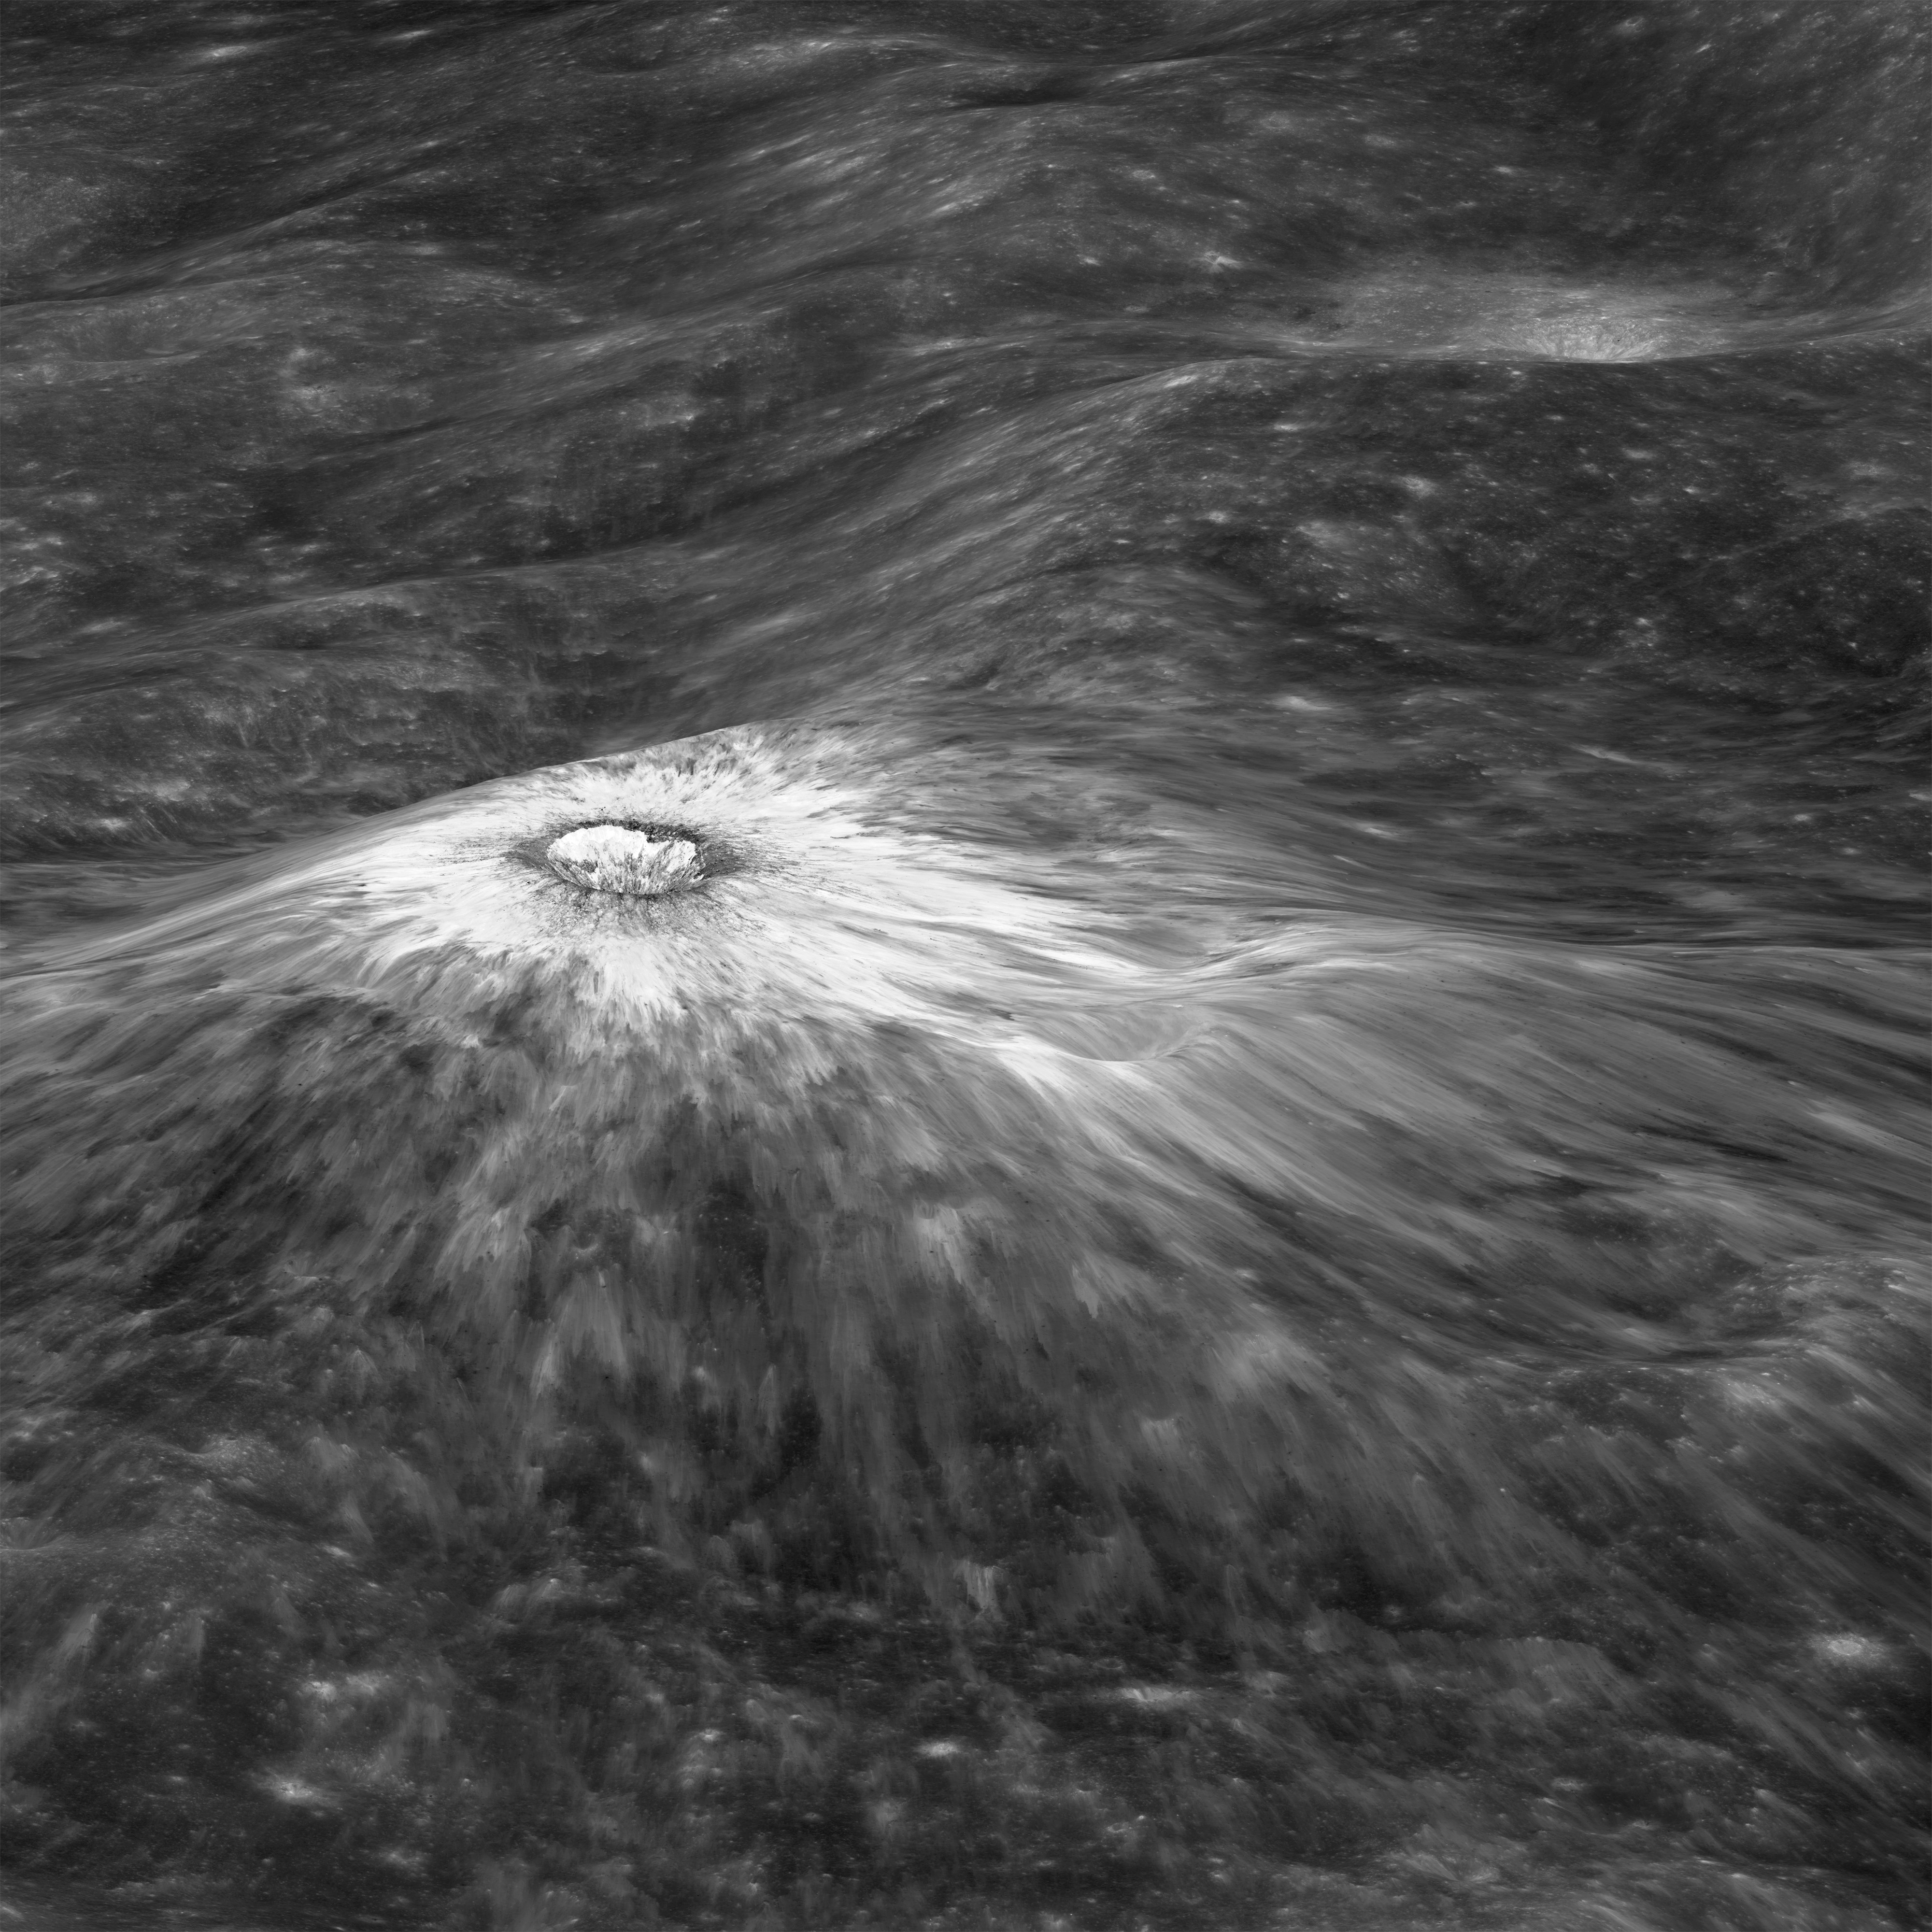

Chappy Oblique

Looking east to west across the rim and down into Chaplygin crater reveals this beautiful example of a fresh young crater and its perfectly preserved ejecta blanket. The delicate patterns of flow across, over, and down local topography clearly show that ejecta traveled as a ground hugging flow for great distances, rather than simply being tossed out on a ballistic trajectory. Very near the rim lies a dark, lacy, discontinuous crust of now frozen impact melt. Clearly this dark material is on top of the bright material so it was the very last material ejected from the crater. The melt was formed as the tremendous energy of impact was converted to heat and the lunar crust was melted at the impact point. As the crater rebounded and material sloughed down the walls of the deforming crater the melt was splashed out over the rim and froze. Its low reflectance is mostly due to a high percentage of glass because the melt cooled so quickly that minerals did not have time to crystallize. The fact that the delicate splash patterns are so well preserved testifies to the very young age of this crater. But how young? For comparison "Chappy" (informal name) is 200 m larger than Meteor crater (1200 m diameter) in Arizona, which is about 50,000 years old. Craters of this size form every 100,000 years or so on the Moon and the Earth. Since there are very few superposed craters on Chappy, and its ejecta is so perfectly preserved it may be much younger than Meteor crater. However, we can't know the true true absolute age of "Chappy" until we can obtain a sample of its impact melt for radiometric age dating.

Credit: NASA/Goddard/Arizona State University/LRO/LROC